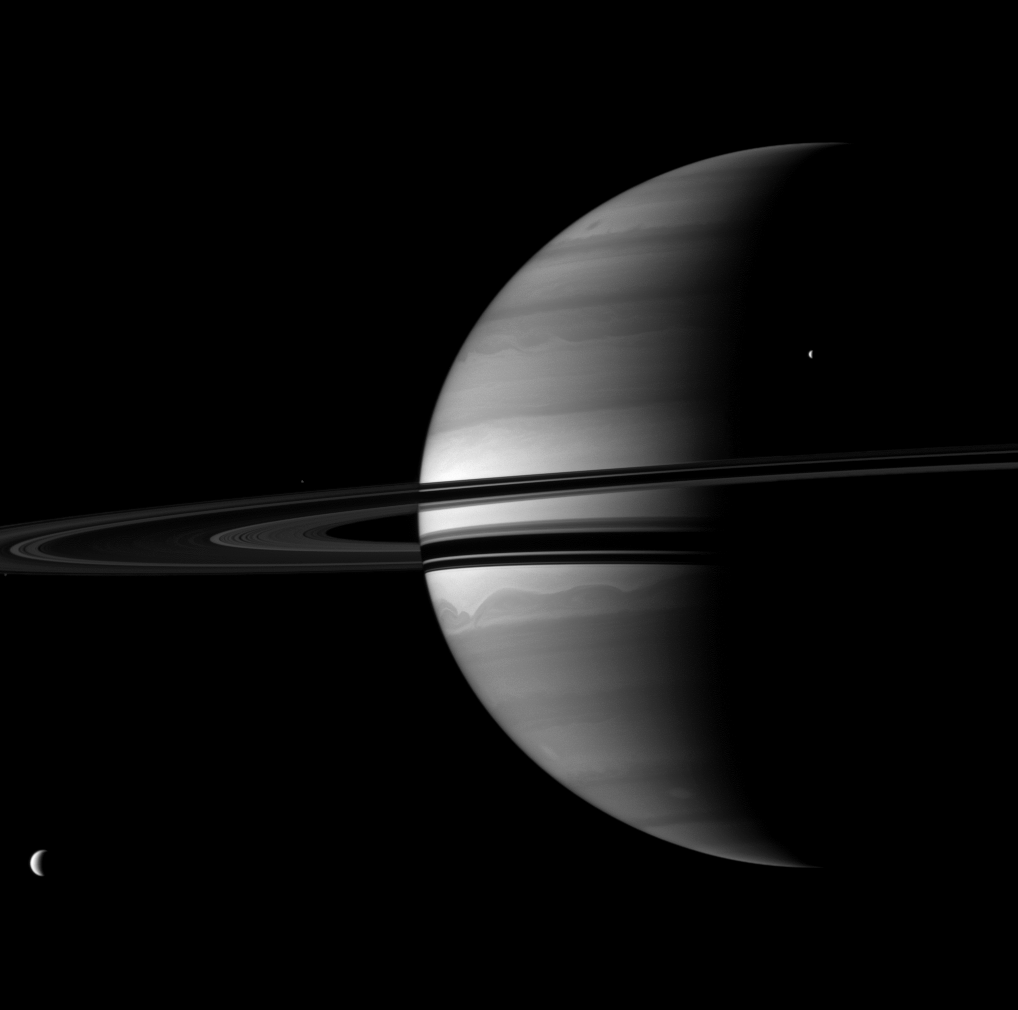

Quartet and Crescent

Four of Saturn’s moons join the planet for a well balanced portrait.

Saturn’s largest moon, Titan (5,150 kilometers, or 3,200 miles across), is in the lower left. Tethys (1,062 kilometers, or 660 miles across) is in the upper right. Although those moons appear to be above and below the rings from this vantage point, the moons actually orbit nearly within the ringplane.

The smaller moons Pandora and Epimetheus are barely visible here. Pandora (81 kilometers, or 50 miles across) appears as a tiny speck on the extreme left, near the rings. Epimetheus (113 kilometers, or 70 miles across) can be detected above the rings near the middle left of the image. To enhance visibility, Pandora and Epimetheus have been brightened by a factor of two relative to the planet, rings, Titan and Tethys.

This view looks toward the southern, unilluminated side of the rings from about 3 degrees below the ringplane.

The image was taken with the Cassini spacecraft wide-angle camera on July 17, 2010 using a spectral filter sensitive to wavelengths of near-infrared light centered at 728 nanometers. The view was obtained at a distance of approximately 2.5 million kilometers (1.6 million miles) from Saturn and at a Sun-Saturn-spacecraft, or phase, angle of 104 degrees. Image scale is 147 kilometers (91 miles) per pixel.

The Cassini-Huygens mission is a cooperative project of NASA, the European Space Agency and the Italian Space Agency. The Jet Propulsion Laboratory, a division of the California Institute of Technology in Pasadena, manages the mission for NASA’s Science Mission Directorate, Washington, D.C. The Cassini orbiter and its two onboard cameras were designed, developed and assembled at JPL. The imaging operations center is based at the Space Science Institute in Boulder, Colo.

Credit: NASA/JPL/Space Science Institute